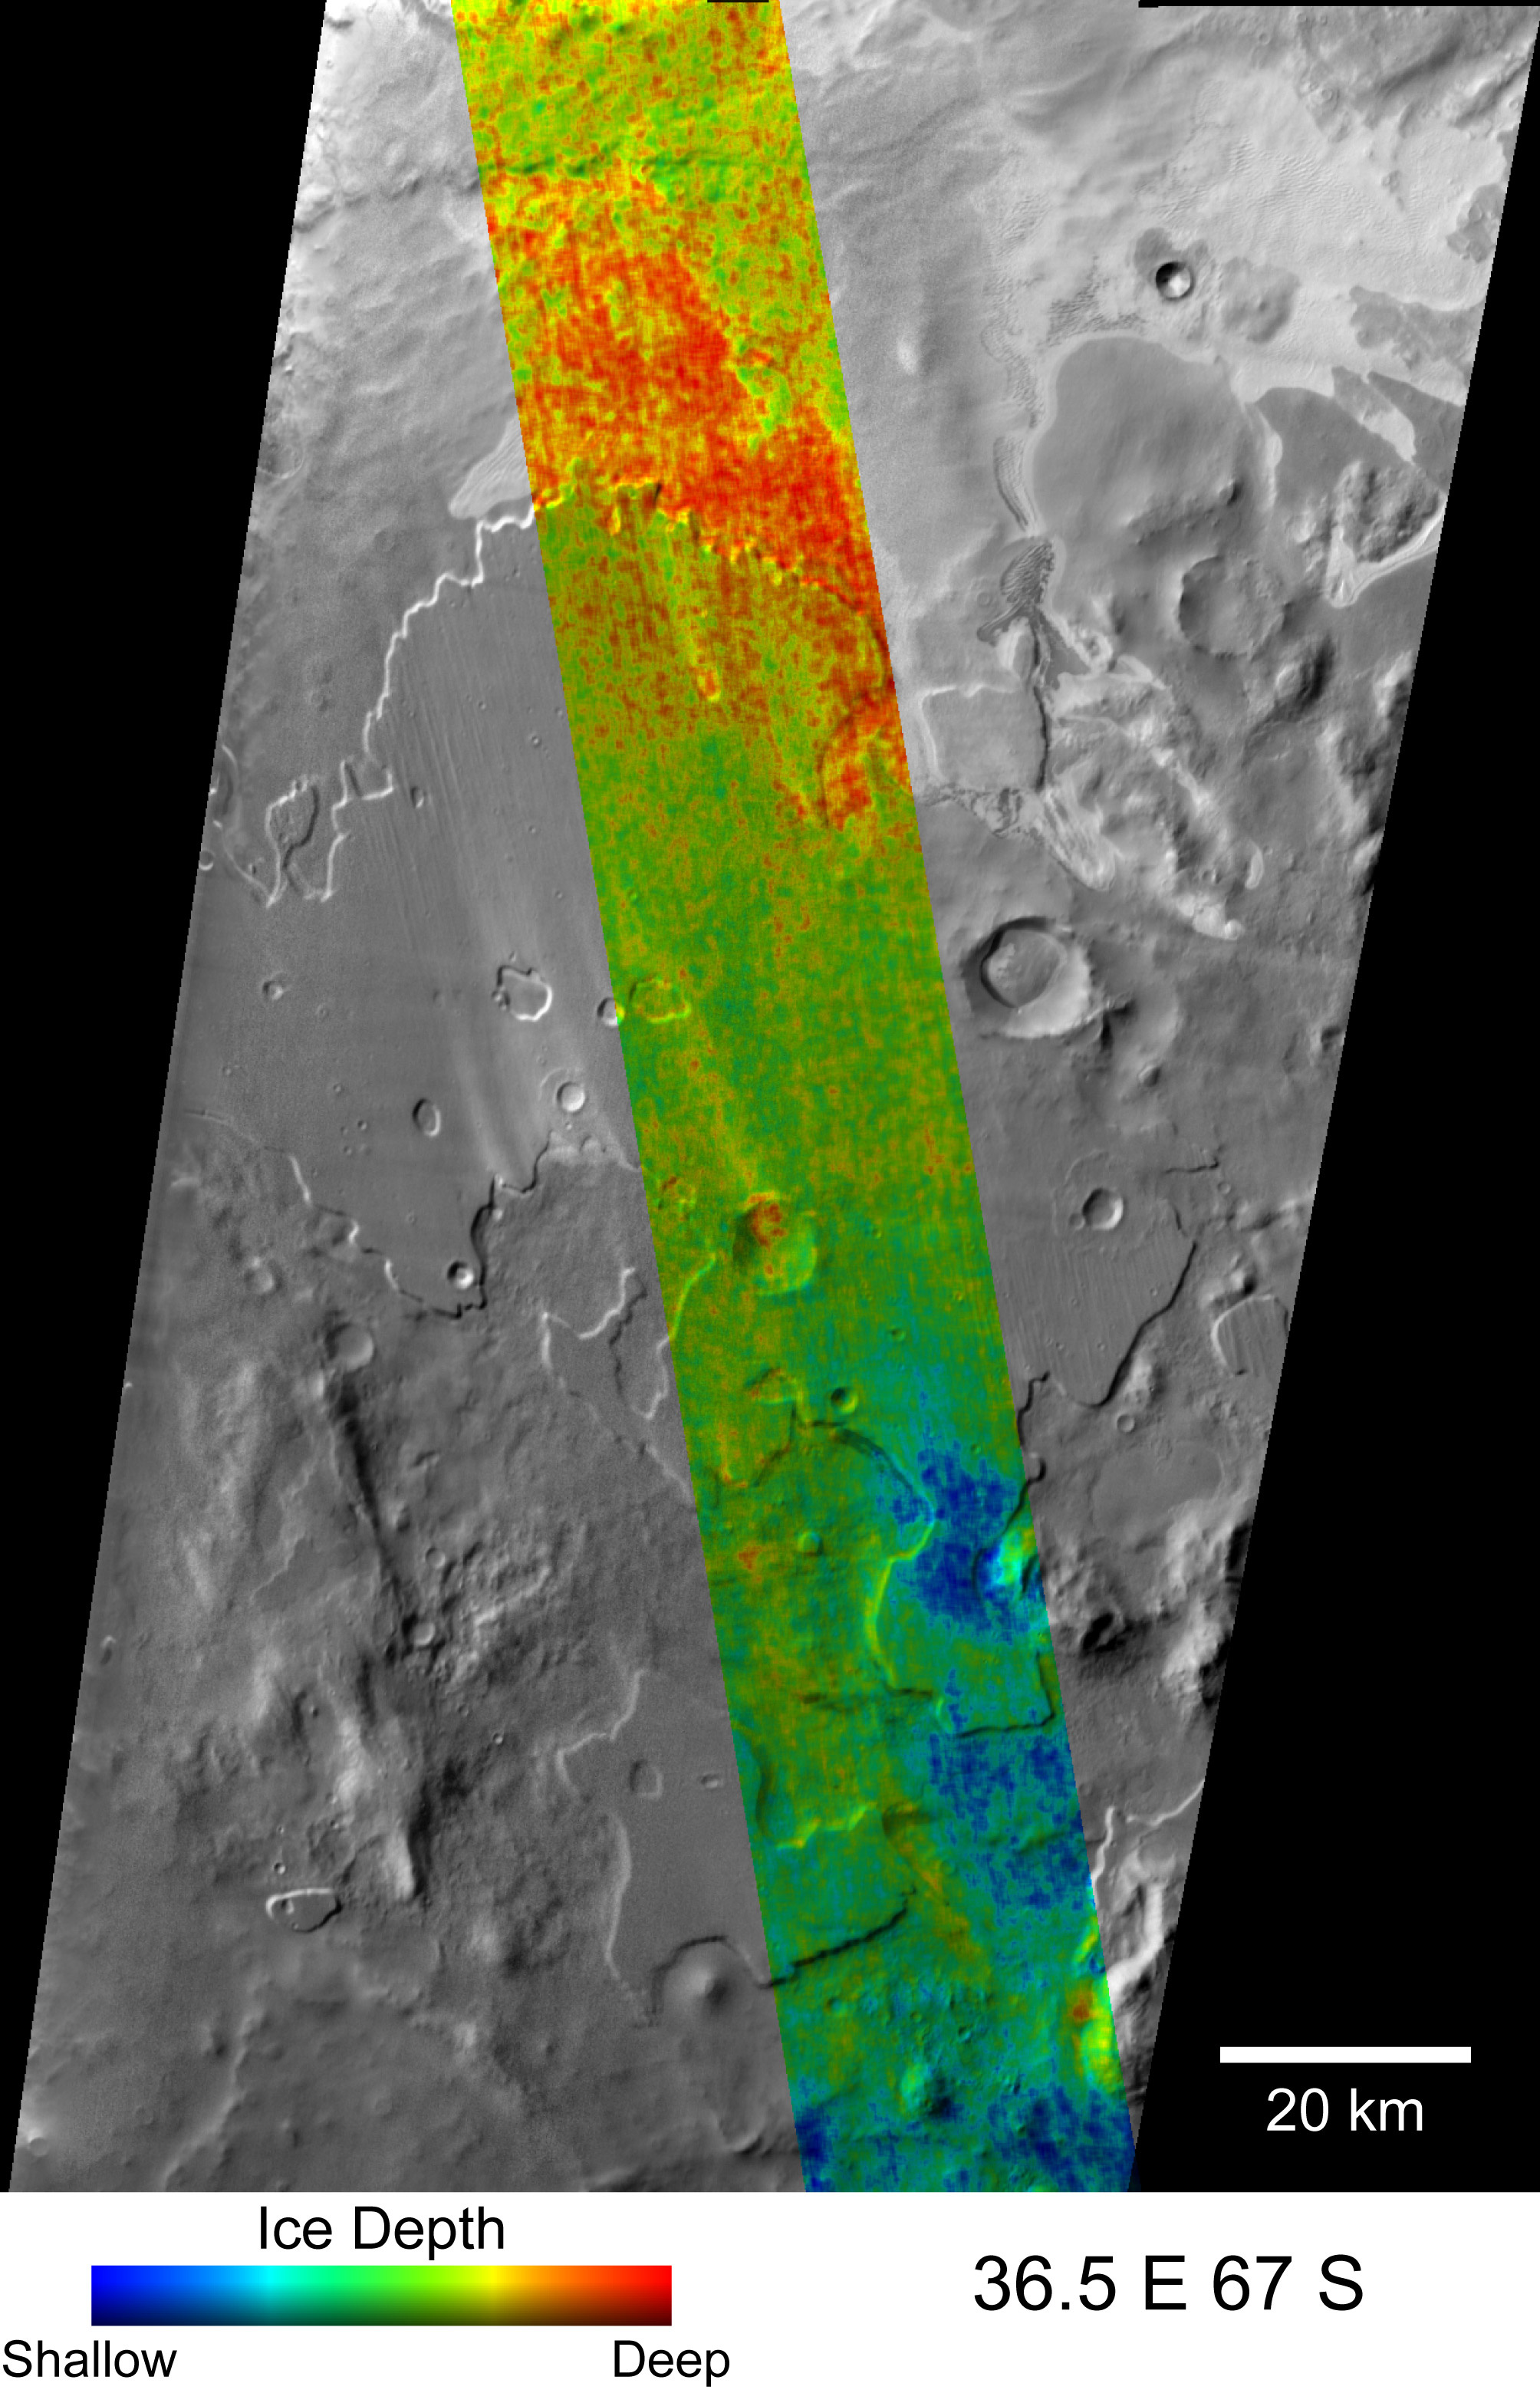

Depth-to-Ice Map of a Southern Mars Site Near Melea Planum

Color coding in this map of a far-southern site on Mars indicates the change in nighttime ground-surface temperature between summer and fall. This site, like most of high-latitude Mars, has water ice mixed with soil near the surface. The ice is probably in a rock-hard frozen layer beneath a few centimeters or inches of looser, dry soil. The amount of temperature change at the surface likely corresponds to how close to the surface the icy material lies.

The dense, icy layer retains heat better than the looser soil above it, so where the icy layer is closer to the surface, the surface temperature changes more slowly than where the icy layer is buried deeper. On the map, areas of the surface that cooled more slowly between summer and autumn (interpreted as having the ice closer to the surface) are coded blue and green. Areas that cooled more quickly (interpreted as having more distance to the ice) are coded red and yellow.

The depth to the top of the icy layer estimated from these observations suggests that in some areas, but not others, water is being exchanged by diffusion between atmospheric water vapor and subsurface water ice. Differences in what type of material lies above the ice appear to affect the depth to the ice. The area in this image with the greatest seasonal change in surface temperature corresponds to an area of sand dunes.

This map and its interpretation are in a May 3, 2007, report in the journal Nature by Joshua Bandfield of Arizona State University, Tempe. The Thermal Emission Imaging System camera on NASA’s Mars Odyssey orbiter collected the data presented in the map. The site is centered near 67 degrees south latitude, 36.5 degrees east longitude, near a plain named Melea Planum. This site is within the portion of the planet where, in 2002, the Gamma Ray Spectrometer suite of instruments on Mars Odyssey found evidence for water ice lying just below the surface. The information from the Gamma Ray Spectrometer is averaged over patches of ground hundreds of kilometers or miles wide. The information from the Thermal Emission Imaging System allows more than 100-fold higher resolution in mapping variations in the depth to ice.

The Thermal Emission Imaging System observed the site in infrared wavelengths during night time, providing surface-temperature information. It did so once on Dec. 27, 2005, during late summer in Mars’ southern hemisphere, and again on Jan. 22, 2006, the first day of autumn there. The colors on this map signify relative differences in how much the surface temperature changed between those two observations. Blue indicates the locations with the least change. Red indicates areas with most change. Modeling provides estimates that the range of temperature changes shown in this map corresponds to a range in depth-to-ice of less than 1 centimeter (0.4 inch) to more than 19 centimeters (more than 7.5 inches). The sensitivity of this method for estimating the depth is not good for depths greater than about 20 centimeters (8 inches).

The temperature-change data are overlaid on a mosaic of black-and-white, daytime images taken in infrared wavelengths by the same camera, providing information about shapes in the landscape. The 20-kilometer scale bar is 12.4 miles long.

NASA’s Jet Propulsion Laboratory manages the Mars Odyssey mission for NASA’s Science Mission Directorate, Washington, D.C. The Thermal Emission Imaging System (THEMIS) was developed by Arizona State University in collaboration with Raytheon Santa Barbara Remote Sensing. Lockheed Martin Space Systems, Denver, is the prime contractor for the Odyssey project, and developed and built the orbiter. Mission operations are conducted jointly from Lockheed Martin and from JPL, a division of the California Institute of Technology in Pasadena.

Credit: NASA/JPL/ASU